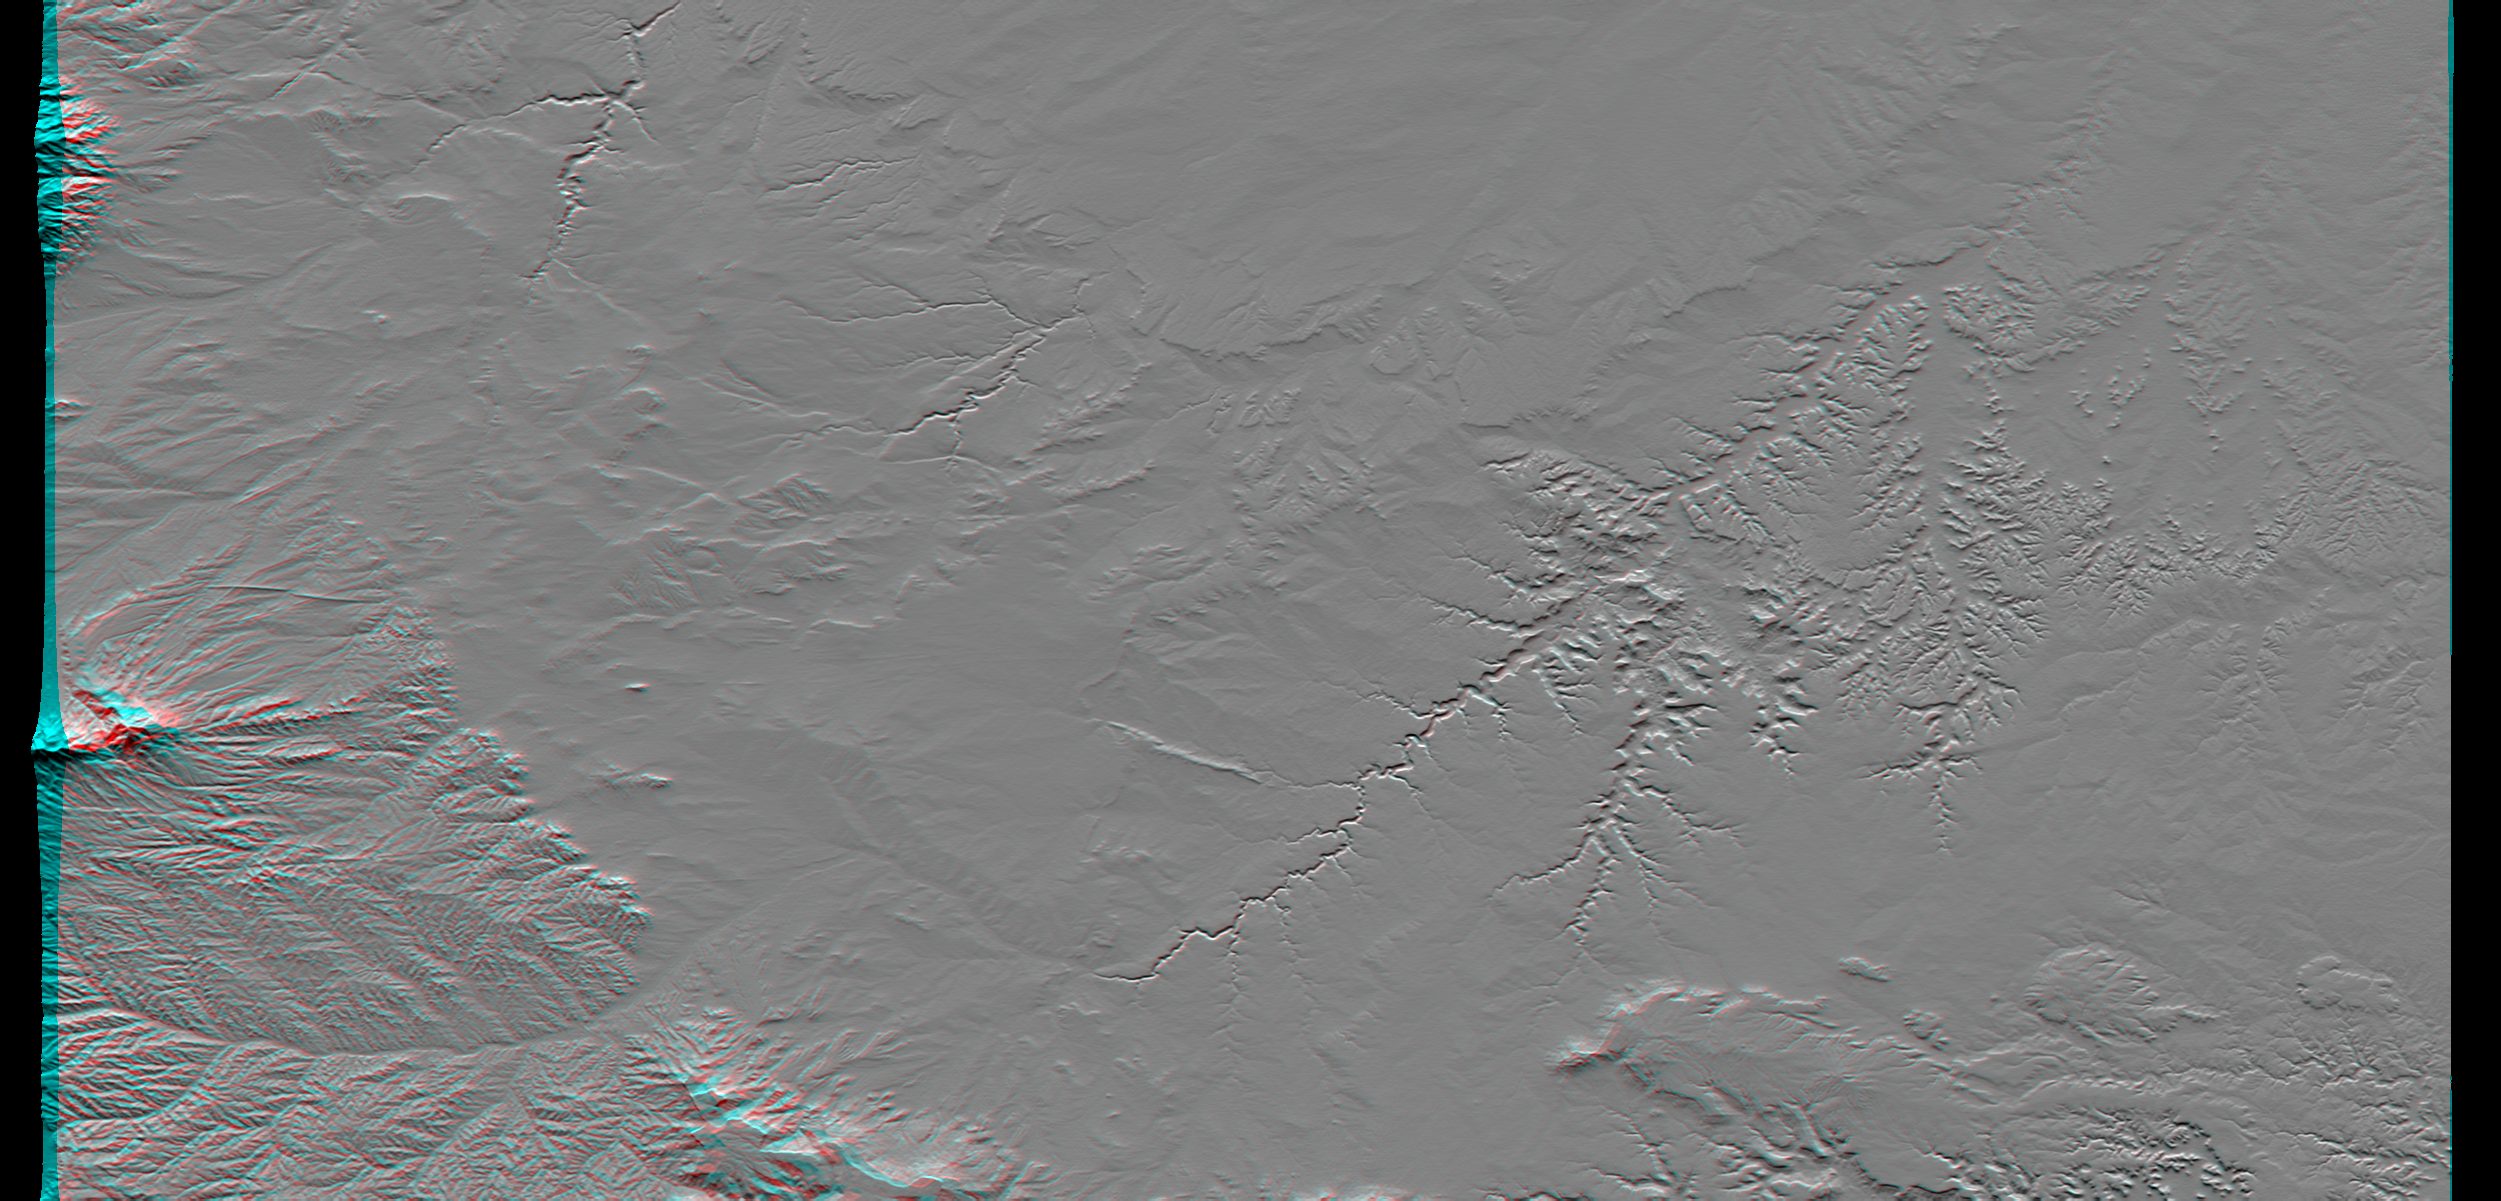

SRTM Anaglyph: Piñon Canyon region, Colorado

Erosional features are prominent in this view of southern Colorado taken by the Shuttle Radar Topography Mission (SRTM). The area covers about 20,000 square kilometers and is located about 50 kilometers south of Pueblo, Colorado. The prominent mountains near the left edge of the image are the Spanish Peaks, remnants of a 20 million year old volcano. Rising 2,100 meters (7,000 feet) above the plains to the east, these igneous rock formations with intrusions of eroded sedimentary rock historically served as guiding landmarks for travelers on the Mountain Branch of the Santa Fe Trail.

Near the center of the image is the Piñon Canyon Maneuver Site, a training area for soldiers of the U.S. Army from nearby Fort Carson. The site supports a diverse ecosystem with large numbers of big and small game, fisheries, non-game wildlife, forest, range land and mineral resources. It is bounded on the east by the dramatic topography of the Purgatoire River Canyon, a 100 meter (328 feet) deep scenic red canyon with flowing streams, sandstone formations and exposed geologic processes.

This anaglyph was produced by first shading a preliminary SRTM elevation model. The stereoscopic effect was then created by generating two differing perspectives, one for each eye. When viewed through special glasses, the result is a vertically exaggerated view of the Earth’s surface in its full three dimensions. Anaglyph glasses cover the left eye with a red filter and cover the right eye with a blue filter.

Elevation data used in this image was acquired by the Shuttle Radar Topography Mission (SRTM) aboard the Space Shuttle Endeavour, launched on Feb. 11, 2000. SRTM used the same radar instrument that comprised the Spaceborne Imaging Radar-C/X-Band Synthetic Aperture Radar (SIR-C/X-SAR) that flew twice on the Space Shuttle Endeavour in 1994. SRTM was designed to collect three-dimensional measurements of the Earth’s surface. To collect the 3-D data, engineers added a 60-meter-long (200-foot) mast, installed additional C-band and X-band antennas, and improved tracking and navigation devices. The mission is a cooperative project between the National Aeronautics and Space Administration (NASA), the National Imagery and Mapping Agency (NIMA) of the U.S. Department of Defense, and the German and Italian space agencies. It is managed by NASA’s Jet Propulsion Laboratory, Pasadena, CA, for NASA’s Earth Science Enterprise, Washington, DC.

Size: 177.8 x 111.3 kilometers ( 110.5 x 69.2 miles)
Location: 37.5 deg. North lat., 104 deg. West lon.
Orientation: North toward the top
Original Data Resolution: SRTM 1 arcsecond (30 meters or 99 feet)
Image Data: Shaded and colored SRTM elevation model

Credit: NASA/JPL/NIMA